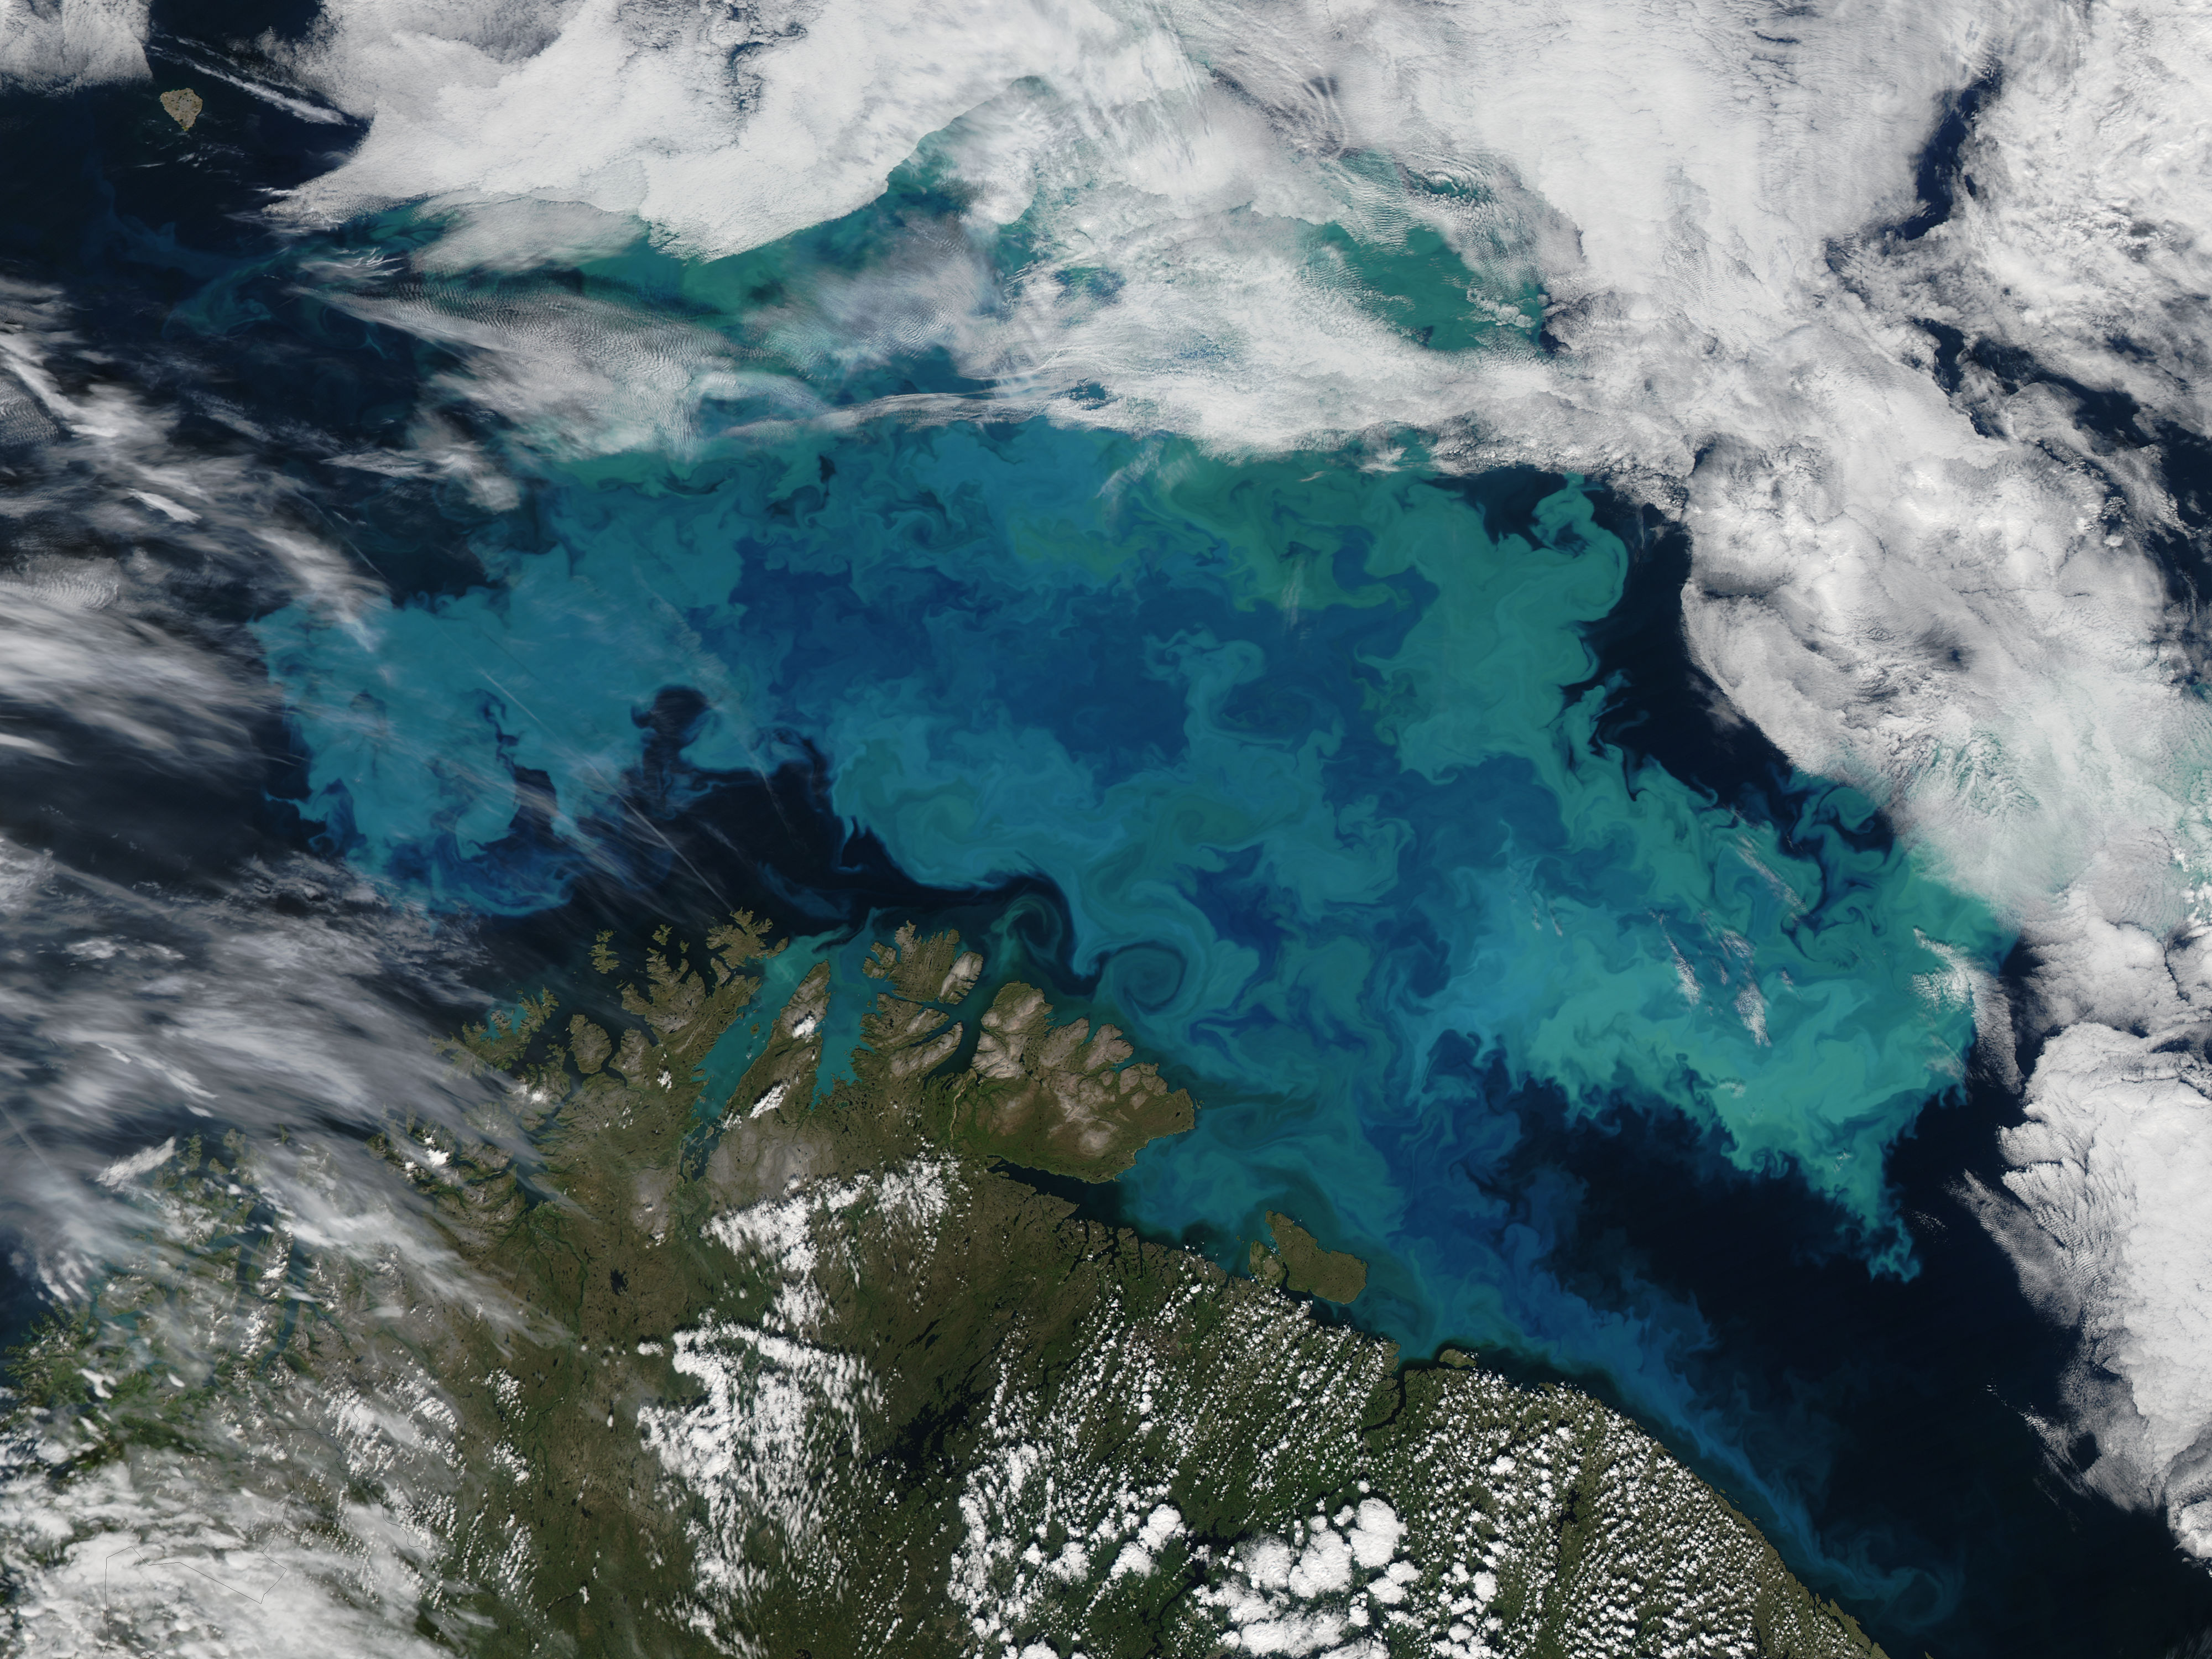

Barents Sea

Phytoplankton bloom in the Barents Sea captured August 14, 2011. At times nature exceeds the ability of the artist’s brush to blend brilliant colors, interweave textures and combine patterns to create stunning panoramas, while using only the palette of land, water, cloud and vegetation. This stunning and artistic image of a phytoplankton bloom in the Barents Sea was by the Moderate Resolution Imaging Spectroradiometer (MODIS) aboard the Aqua satellite was captured on August 14, 2011. The peacock-hued swirls of blues and green that paint the navy-blue sea water are created by light reflecting off of millions of phytoplankton, microscopic plants that grow in the sunlit surface water of the world’s oceans. Different types of phytoplankton reflect different colored light, so a multi-color bloom such as this typically contains multiple species. The depth of the bloom also affects coloration – the deeper the organism, the less light is reflected and the duller the color. Coccolithophores, a type of phytoplankton which flourish in nutrient-poor, sub-polar waters, have unique limestone (calcite) scales. This white coating makes the plant highly reflective, and thus a bloom can appear to be a bright, almost iridescent blue. The chalky coating can also cause whitish swirls in the water, making the blues washed out with a milky hue. August is a highly active month for phytoplankton blooms in the Barents Sea, but the timing, development, abundance and species composition is variable in this area. The distribution of phytoplankton is largely controlled by the polar front, ice cover, freshwater runoff and ice melting. Each water source – the Artic, the Atlantic and the coastal water – all bring their own characteristic species into the Barents Sea, creating a multi-specie and multi-color spectacle. Because phytoplankton are the base of the marine food chain, places were blooms are large and frequent often support a thriving marine population. This is certainly the case in the Barents Sea where the fisheries, particularly the cod fisheries, are of great importance for both Norway and Russia. The coastlines of both of these countries can be seen in the bottom of the image. Russia forms the south-eastern most coast, while the remaining three-quarters of the coastline belongs to Norway. Two fjords in the west, Porsangerfjorden and Laksefjord are tinted bright blue with phytoplankton. Just to the east of these fjords, freshwater from the Tana River flows through Tanafjord, turning the waters here are a duller blue. As fresh water flows into the Barents Sea, phytoplankton bloom is affected by the flowing water, creating paisley-like patterns in the coastal eddies.

Credit: NASA/GSFC/Jeff Schmaltz/MODIS Land Rapid Response Team